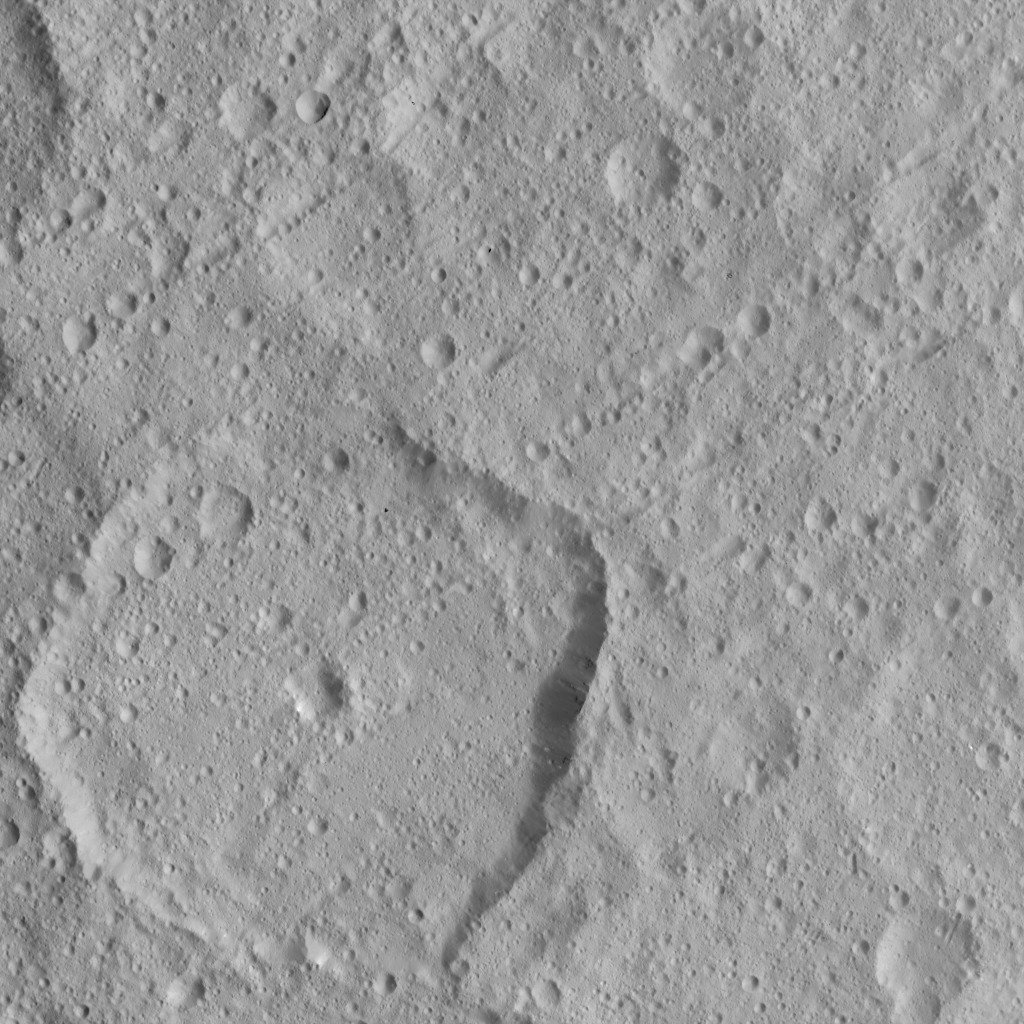

Dawn HAMO Image 55

This image of Ceres, taken by NASA’s Dawn spacecraft, shows the 49-mile-wide (79-kilometer-wide) crater Nawish, which features a central pit. Numerous linear crater chains dominate the image, which is centered at approximately 20 degrees north latitude, 198 degrees east longitude.

The image was taken on Oct. 2, 2015, from an altitude of 915 miles (1,470 kilometers), and has a resolution of 450 feet (140 meters) per pixel.

Dawn’s mission is managed by JPL for NASA’s Science Mission Directorate in Washington. Dawn is a project of the directorate’s Discovery Program, managed by NASA’s Marshall Space Flight Center in Huntsville, Alabama. UCLA is responsible for overall Dawn mission science. Orbital ATK, Inc., in Dulles, Virginia, designed and built the spacecraft. The German Aerospace Center, the Max Planck Institute for Solar System Research, the Italian Space Agency and the Italian National Astrophysical Institute are international partners on the mission team.

Credit: NASA/JPL-Caltech/UCLA/MPS/DLR/IDA